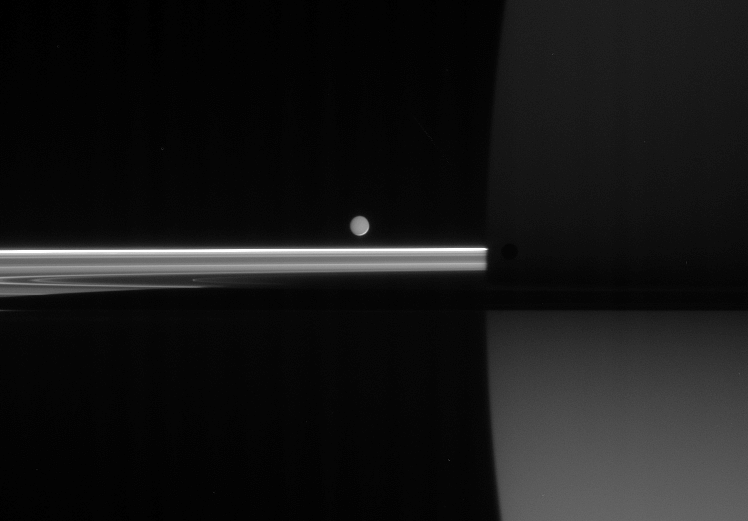

Mimas in Hiding

Four minutes after Cassini captured dark Mimas and softly-lit Enceladus (see PIA08220) near the ringplane, Mimas had slipped into near-obscurity against Saturn’s dark side.

Mimas (397 kilometers, or 247 miles across) is still visible as a dark spot just right of the planet’s limb, leaving Enceladus (505 kilometers, or 314 miles across) to bask in the ghostly light of Saturn.

The image was taken in visible light with the Cassini spacecraft narrow-angle camera on June 11, 2006 at a distance of approximately 3.9 million kilometers (2.5 million miles) from Mimas, 4.3 kilometers (2.7 miles) from Enceladus, and 4.1 million kilometers (2.6 miles) from Saturn. Image scale is 25 kilometers (16 miles) per pixel on Saturn.

The Cassini-Huygens mission is a cooperative project of NASA, the European Space Agency and the Italian Space Agency. The Jet Propulsion Laboratory, a division of the California Institute of Technology in Pasadena, manages the mission for NASA’s Science Mission Directorate, Washington, D.C. The Cassini orbiter and its two onboard cameras were designed, developed and assembled at JPL. The imaging operations center is based at the Space Science Institute in Boulder, Colo.

Credit: NASA/JPL/Space Science Institute